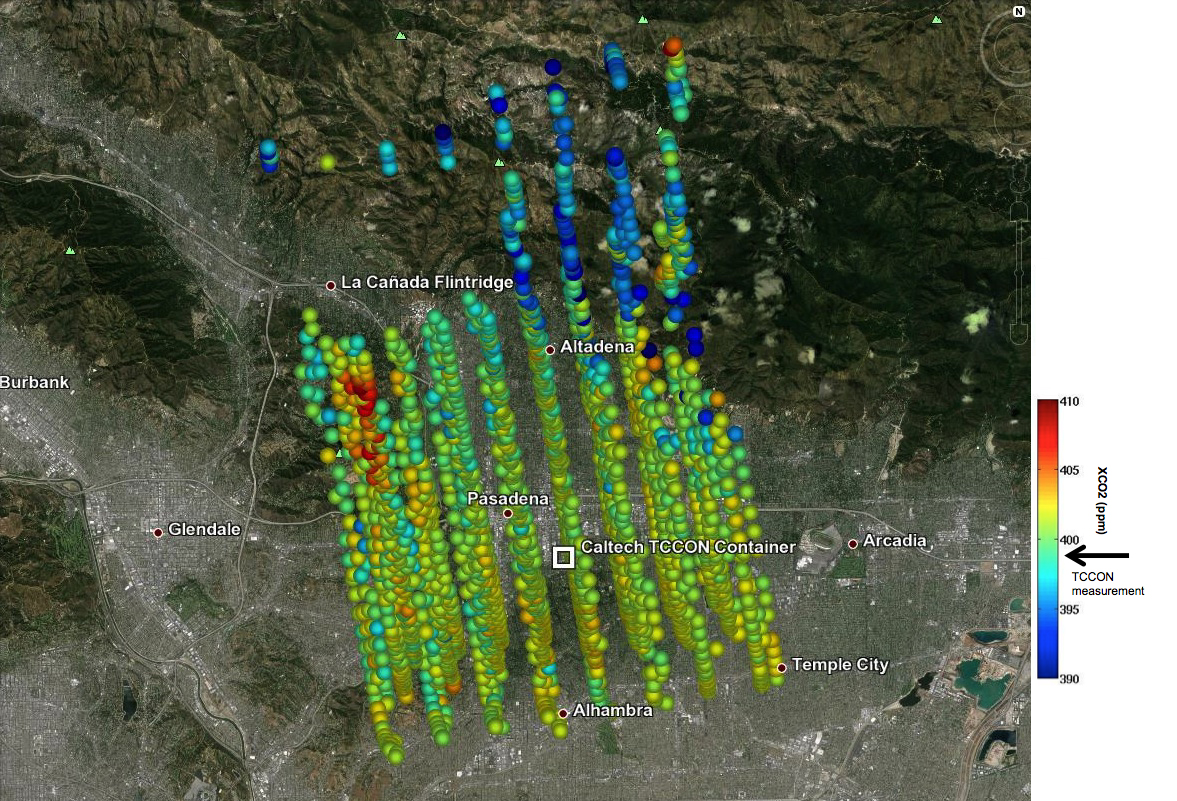

Validating Carbon Dioxide Measurements from NASA’s OCO-2 Over Los Angeles

This image shows Orbiting Carbon Observatory-2 (OCO-2) measurements of carbon dioxide levels over Pasadena and the northern Los Angeles basin on Sept. 5, 2014. Each colored dot represents a single measurement of the greenhouse gas made during a five-minute overflight of the area by the carbon-counting spacecraft. The satellite recorded a level of 402 parts per million of carbon dioxide over the heart of Pasadena, that is, 402 molecules of carbon out of every million molecules of air. This is a good preliminary match for a simultaneous measurement made at a station in the Total Carbon Column Observing Network (TCCON) on the campus of the California Institute of Technology, Pasadena (box at center). The TCCON station recorded a carbon dioxide level of 399 parts per million.

The image is among the first made during the process of validating the spacecraft’s observations against TCCON data in preparation for releasing them to the scientific community. “The close agreement between the ground-based TCCON and space-based OCO-2 estimates is extremely encouraging at this early stage of analysis,” said Annmarie Eldering, the OCO-2 deputy project scientist. OCO-2 was launched on July 2.

Eldering said that the greatest variations in carbon dioxide concentration, such as what looks like a carbon dioxide hot spot on the left side of the observation swaths, are likely to be measurement errors resulting from the extremely steep terrain in the region. The observatory requires a very precise measurement of the distance between ground and spacecraft to produce the most accurate possible estimate of carbon dioxide. However, Eldering would not completely rule out the possibility that the anomalies were real and had a physical cause, such as auto emissions pooling in a canyon or local emissions. “Understanding the massive new measurement set of OCO-2 provides many interesting scientific puzzles like this, which our team of scientists truly enjoys.”

OCO-2 is managed by JPL for NASA’s Science Mission Directorate, Washington. Orbital Sciences Corporation, Dulles, Va., built the spacecraft and provides mission operations under JPL’s leadership. The California Institute of Technology in Pasadena manages JPL for NASA.

Credit: NASA/JPL-Caltech